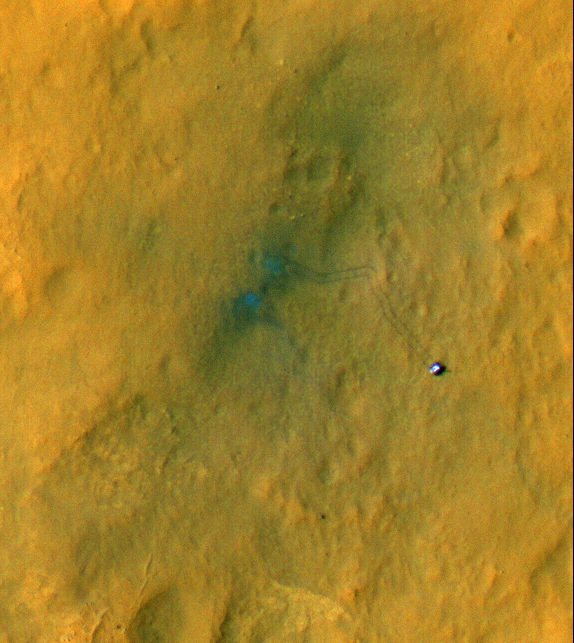

A Rover’s Journey Begins

Tracks from the first drives of NASA’s Curiosity rover are visible in this image captured by the High-Resolution Imaging Science Experiment (HiRISE) camera on NASA’s Mars Reconnaissance Orbiter. The rover is seen where the tracks end. The image’s color has been enhanced to show the surface details better.

The two marks seen near the site where the rover landed formed when reddish surface dust was blown away by the rover’s descent stage, revealing darker basaltic sands underneath. Similarly, the tracks appear darker where the rover’s wheels disturbed the top layer of dust.

Observing the tracks over time will provide information on how the surface changes as dust is deposited and eroded.

The full image for these observations can be seen at http://uahirise.org/releases/msl-tracks.php.

HiRISE is one of six instruments on NASA’s Mars Reconnaissance Orbiter. The University of Arizona, Tucson, operates the orbiter’s HiRISE camera, which was built by Ball Aerospace & Technologies Corp., Boulder, Colo. NASA’s Jet Propulsion Laboratory, a division of the California Institute of Technology in Pasadena, manages the Mars Reconnaissance Orbiter Project for NASA’s Science Mission Directorate, Washington. Lockheed Martin Space Systems, Denver, built the spacecraft.

Credit: NASA/JPL-Caltech/Univ. of Arizona